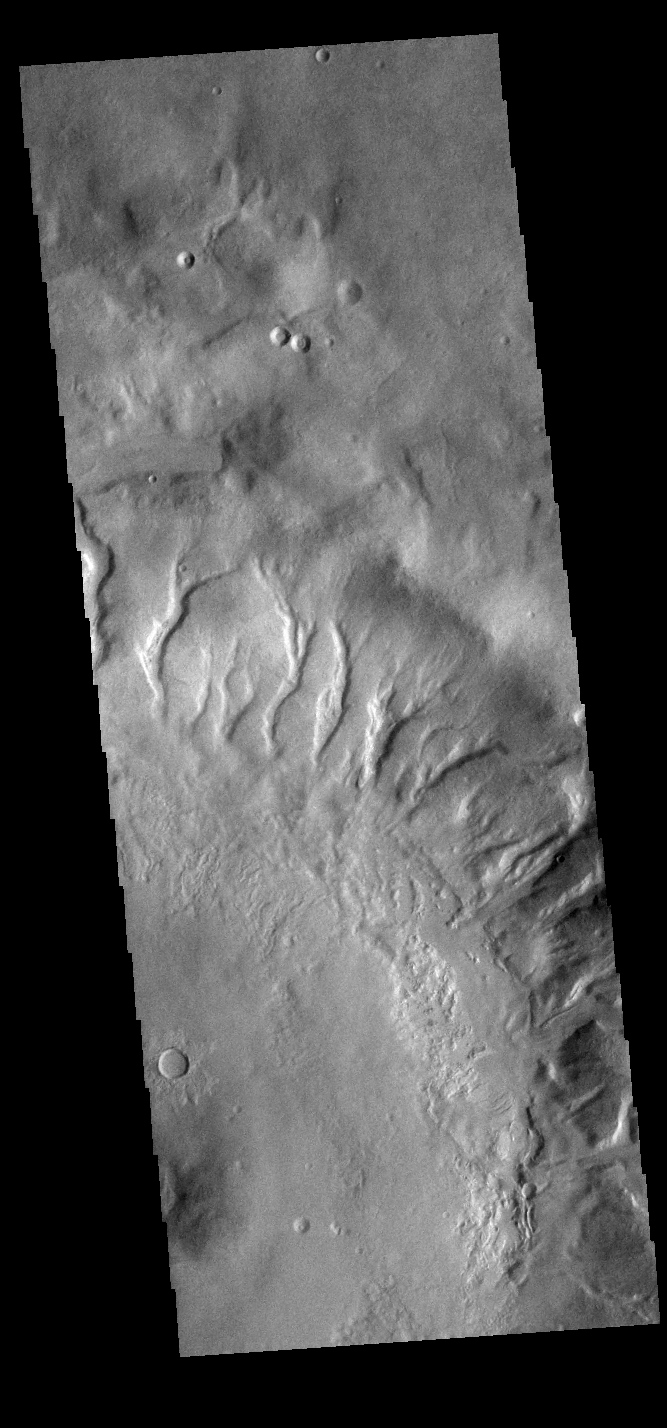

Crater Gullies

Numerous large gullies dissect the inner rim of this unnamed crater in Noachis Terra.

Credit: NASA/JPL-Caltech/ASU